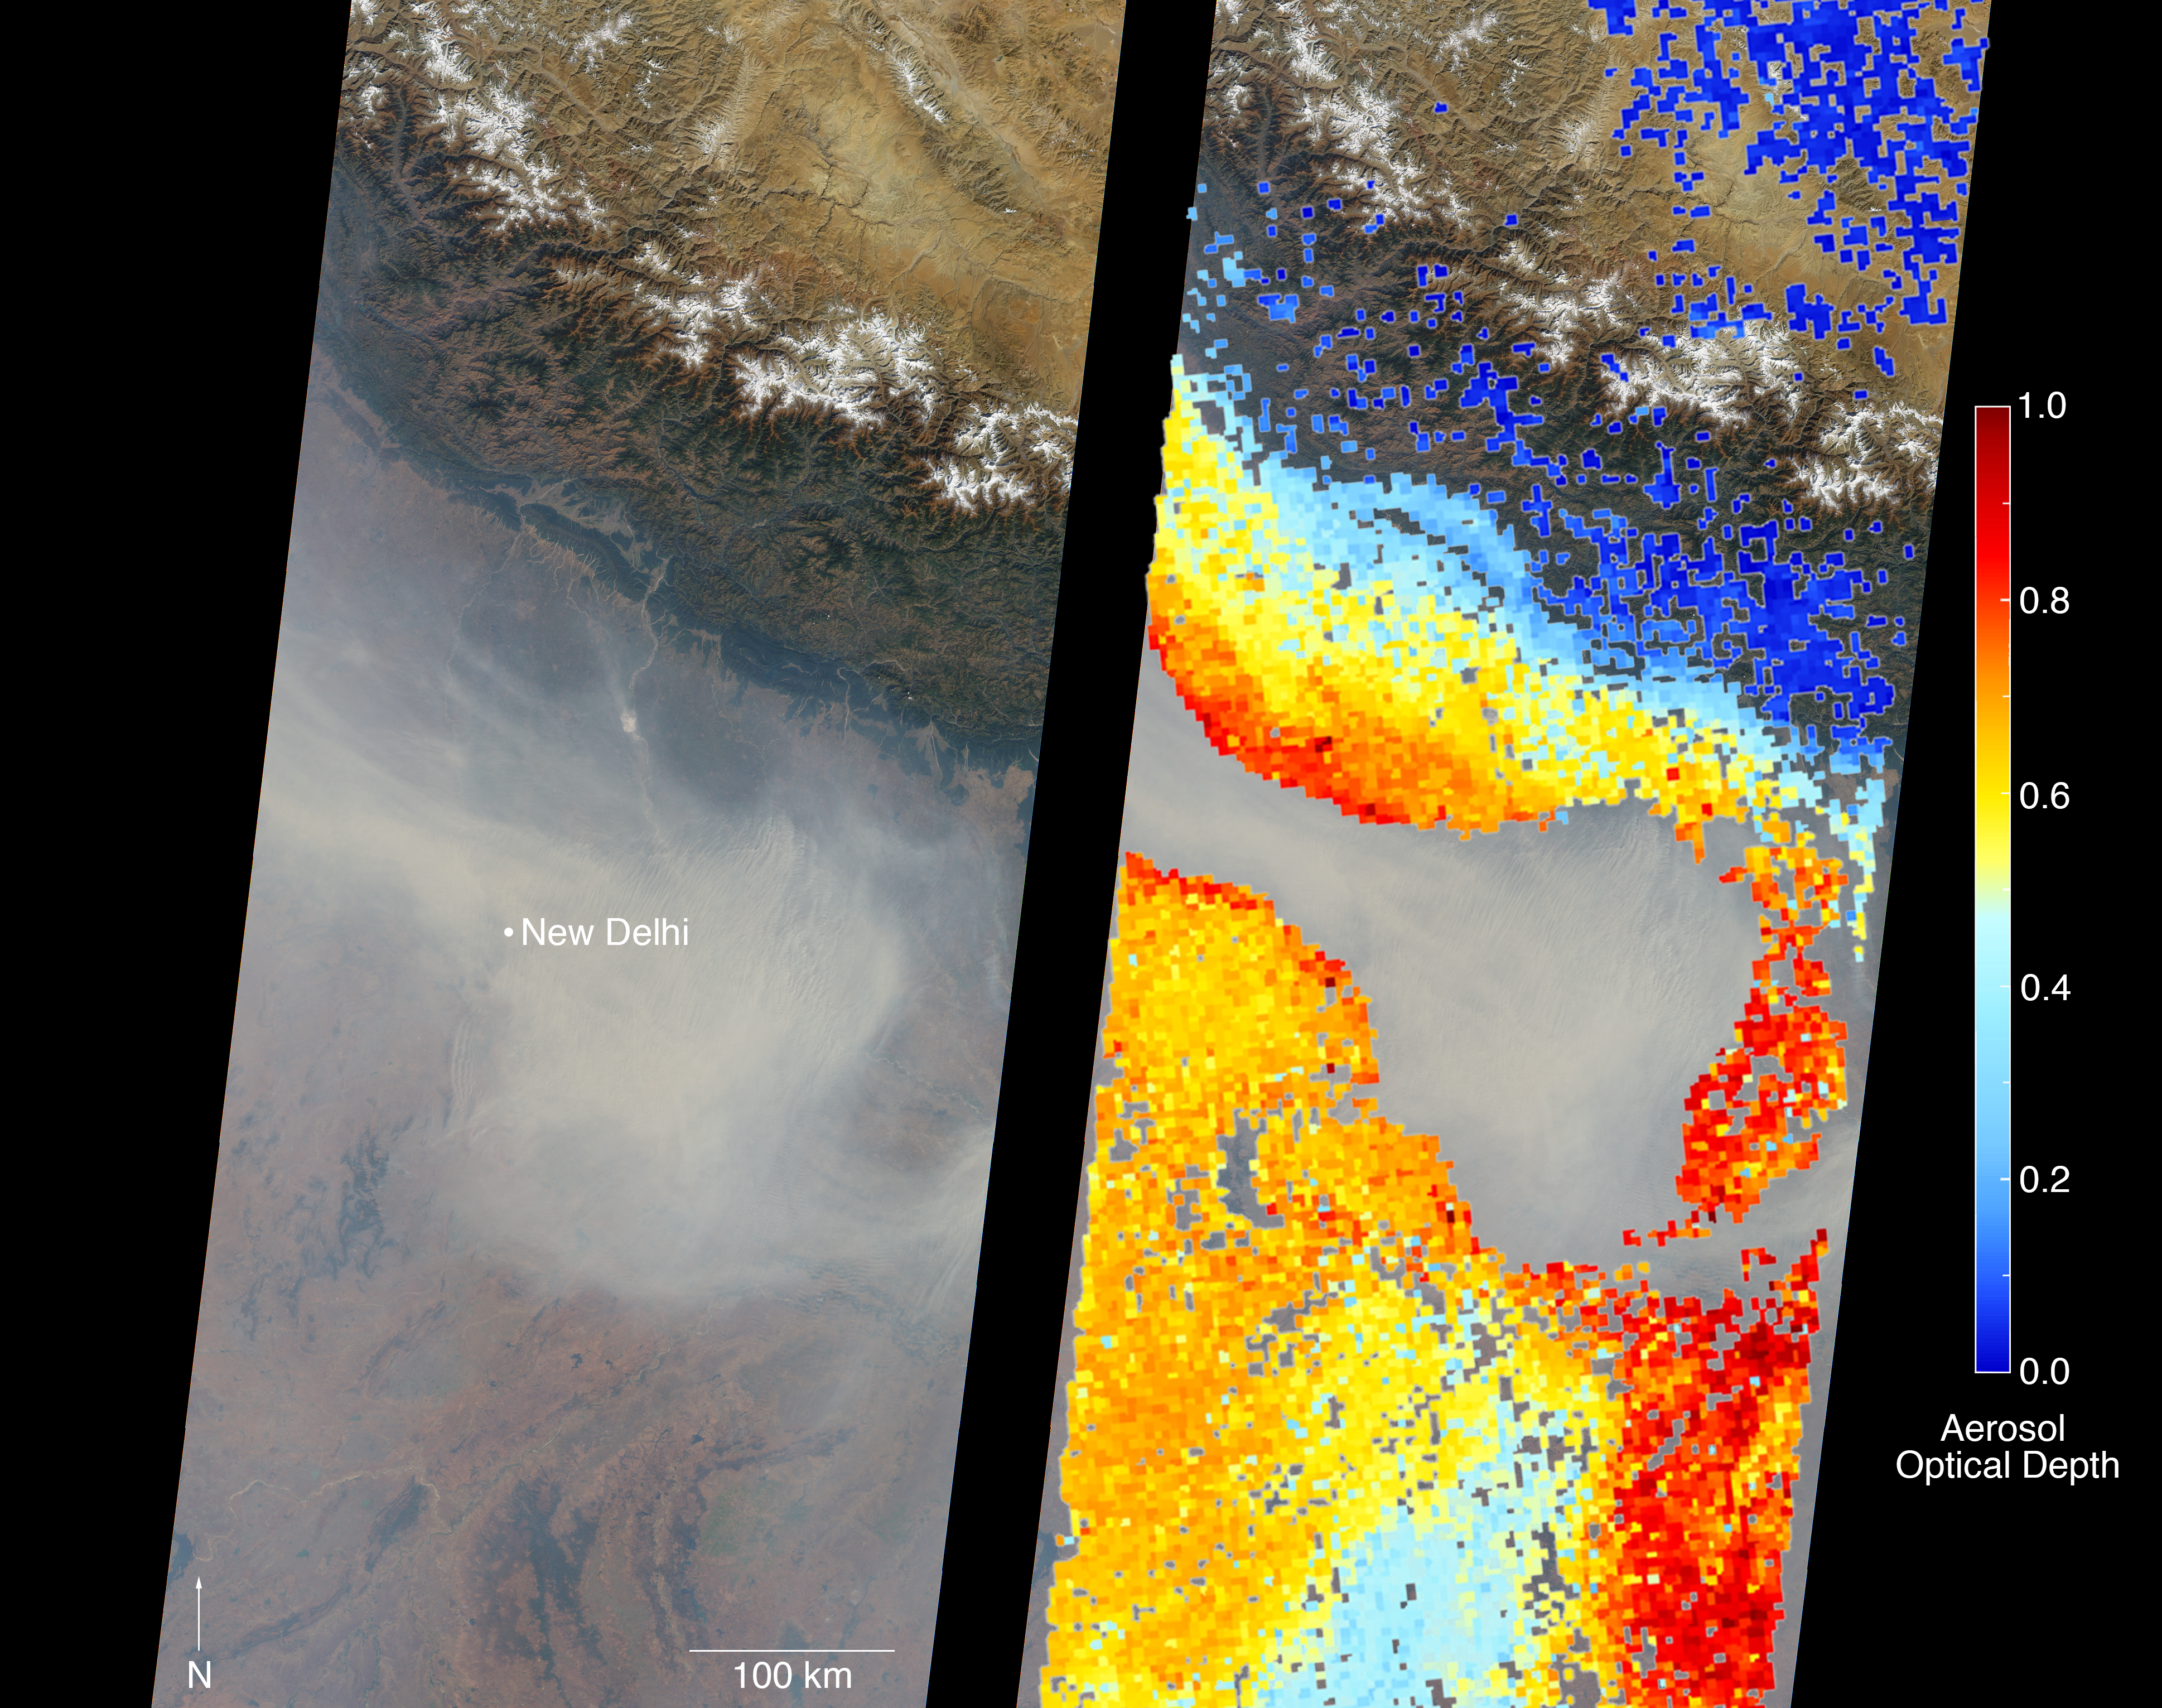

Severe Air Pollution in New Delhi View by NASA’s MISR

New Delhi, India’s capital city, is currently suffering though a period of particularly poor air quality. In early November 2016, monitors at various locations in the area posted air quality index measurements as high as the 900s (the most severe ranking, “hazardous,” is any air quality index measurement over 300). Thousands of schools have been closed, and a survey by the Associate Chambers of Commerce and Industry of India reports that 10 percent of the city’s workers called in sick due to air-pollution-related health issues. According to several published news reports, the extreme air pollution may be due to a combination of nearby agricultural burning after harvest, urban construction and solid-waste burning, as well as remnants of firecracker smoke and additional car emissions after the celebration of Diwali, the Hindu festival of lights, on October 30.

The Multi-angle Imaging SpectroRadiometer (MISR) instrument aboard NASA’s Terra satellite passed over the region on Saturday, Nov. 5, 2016, at around 11:05 a.m. local time. At left is an image acquired from MISR’s vertical viewing camera. The Himalayas stretch across the northern portion of the image. This towering mountain range tends to concentrate pollution in the region immediately to the south, including New Delhi, by preventing pollutants from blowing northwards. New Delhi, whose location is indicated on the image, is under a patch of especially thick haze. At 6:00 a.m. local time on that date, the U.S. Mission India NowCast Air Quality Index for New Delhi was reported at 751, more than twice the threshold for hazardous air quality.

At right, a map of aerosol optical depth is superimposed on the image. Optical depth is a quantitative measure of the abundance of aerosols (tiny particles in the atmosphere). Optical depths for the area around New Delhi have not been calculated because the haze is so thick that the algorithm has classified the area as a cloud. In the region immediately surrounding the thick haze, optical depths approach 1.0. An optical depth of 1.0 means that only about 37 percent of direct sunlight reaches the surface due to interactions with particles in the atmosphere.

These data were acquired during Terra orbit 89805. Other MISR data are available through the NASA Langley Research Center; for more information, go to http://eosweb.larc.nasa.gov/project/misr/misr_table. MISR was built and is managed by NASA’s Jet Propulsion Laboratory, Pasadena, California, for NASA’s Science Mission Directorate, Washington, D.C. The Terra spacecraft is managed by NASA’s Goddard Space Flight Center, Greenbelt, Maryland. The MISR data were obtained from the NASA Langley Research Center Atmospheric Science Data Center, Hampton, Virginia. JPL is a division of the California Institute of Technology in Pasadena.

MISR was built and is managed by NASA’s Jet Propulsion Laboratory, Pasadena, California, for NASA’s Science Mission Directorate, Washington, D.C. The Terra spacecraft is managed by NASA’s Goddard Space Flight Center, Greenbelt, Maryland. The MISR data were obtained from the NASA Langley Research Center Atmospheric Science Data Center, Hampton, Virginia. JPL is a division of Caltech in Pasadena.

Credit: NASA/GSFC/LaRC/JPL, MISR Team